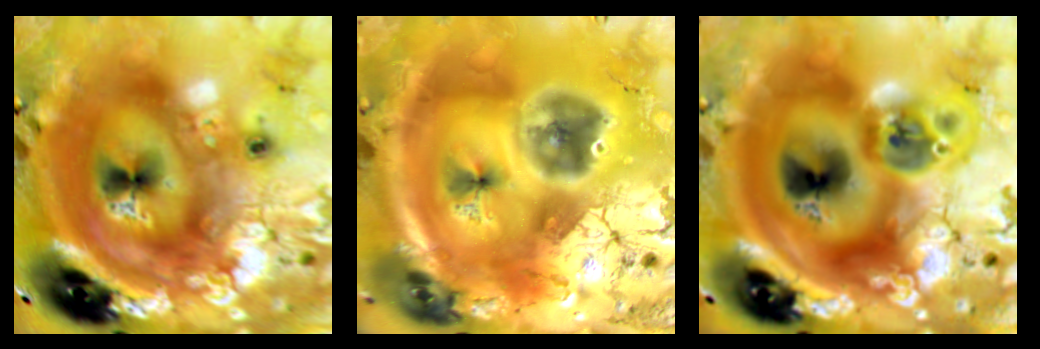

Changes at Pillan Patera

Dramatic changes have occurred at the volcanically active Pillan Patera region of Jupiter’s moon Io over the past three years, as seen in this set of three images taken by NASA¹s Galileo spacecraft.

The image on the left was taken in April 1997. The middle image shows the same area in September 1997 after a huge eruption occurred. The eruption produced the large, dark deposit just above and to the right of the center. The deposit, which is 400 kilometers (250 miles) in diameter, surrounds Pillan Patera and covers part of the bright red ring, which is the deposit from Pele¹s plume.

The image on the right was acquired in July 1999 and is our best view of the region since 1997. It shows changes that have taken place on the surface since the eruption almost two years ago. The red material from Pele, which probably contains some form of sulfur, has started to cover, but has not yet entirely obscured, the dark material around Pillan. This may indicate that the plumes of both Pillan and Pele are still active. This image also shows that a small, unnamed volcano to the right of Pillan has erupted, depositing dark material surrounded by a yellow ring, which is most visible where it covers some of the dark material from Pillan’s 1997 eruption.

Some of the color differences between the three images are the effects of different lighting conditions when the images were taken. The apparent change in brightness of the dark feature in the lower left corner (Babbar Patera) and of parts of Pele’s red plume deposit, are thought to be due to changes in illumination. However, such illumination changes cannot explain the dramatic changes seen at Pillan.

Filters in red, green, and violet wavelengths were combined to produce these images. The color range is slightly enhanced from what the human eye might see at Io. North is to the top of the picture, and the Sun illuminates the surface from the right on the first image, and from the left for the other two. The images are centered at 19 degrees south latitude and 250 degrees west longitude and cover an area approximately 1,650 kilometers wide and 1,750 kilometers high (1,025 miles and 1,090 miles). The resolution of the images on the left and right is about 12 kilometers (7 miles) per picture element. The middle image has a slightly better resolution of about 5 kilometers (3 miles) per picture element. The images taken on April 4, 1997 were from a range of 600,486 kilometers (375,304 miles) by Galileo¹s camera. The images taken on September 19, 1997, were from a range of 505,628 kilometers (316,017 miles). The July 2, 1999 images were taken from a distance of 585,452 kilometers (365,908 miles).

Galileo’s flight plan for I24 & I25.
(MRPS95336)
The Jet Propulsion Laboratory, Pasadena, CA manages the Galileo mission for NASA’s Office of Space Science, Washington, DC. JPL is a division of the California Institute of Technology, Pasadena, CA.

Credit: NASA/JPL/University of Arizona